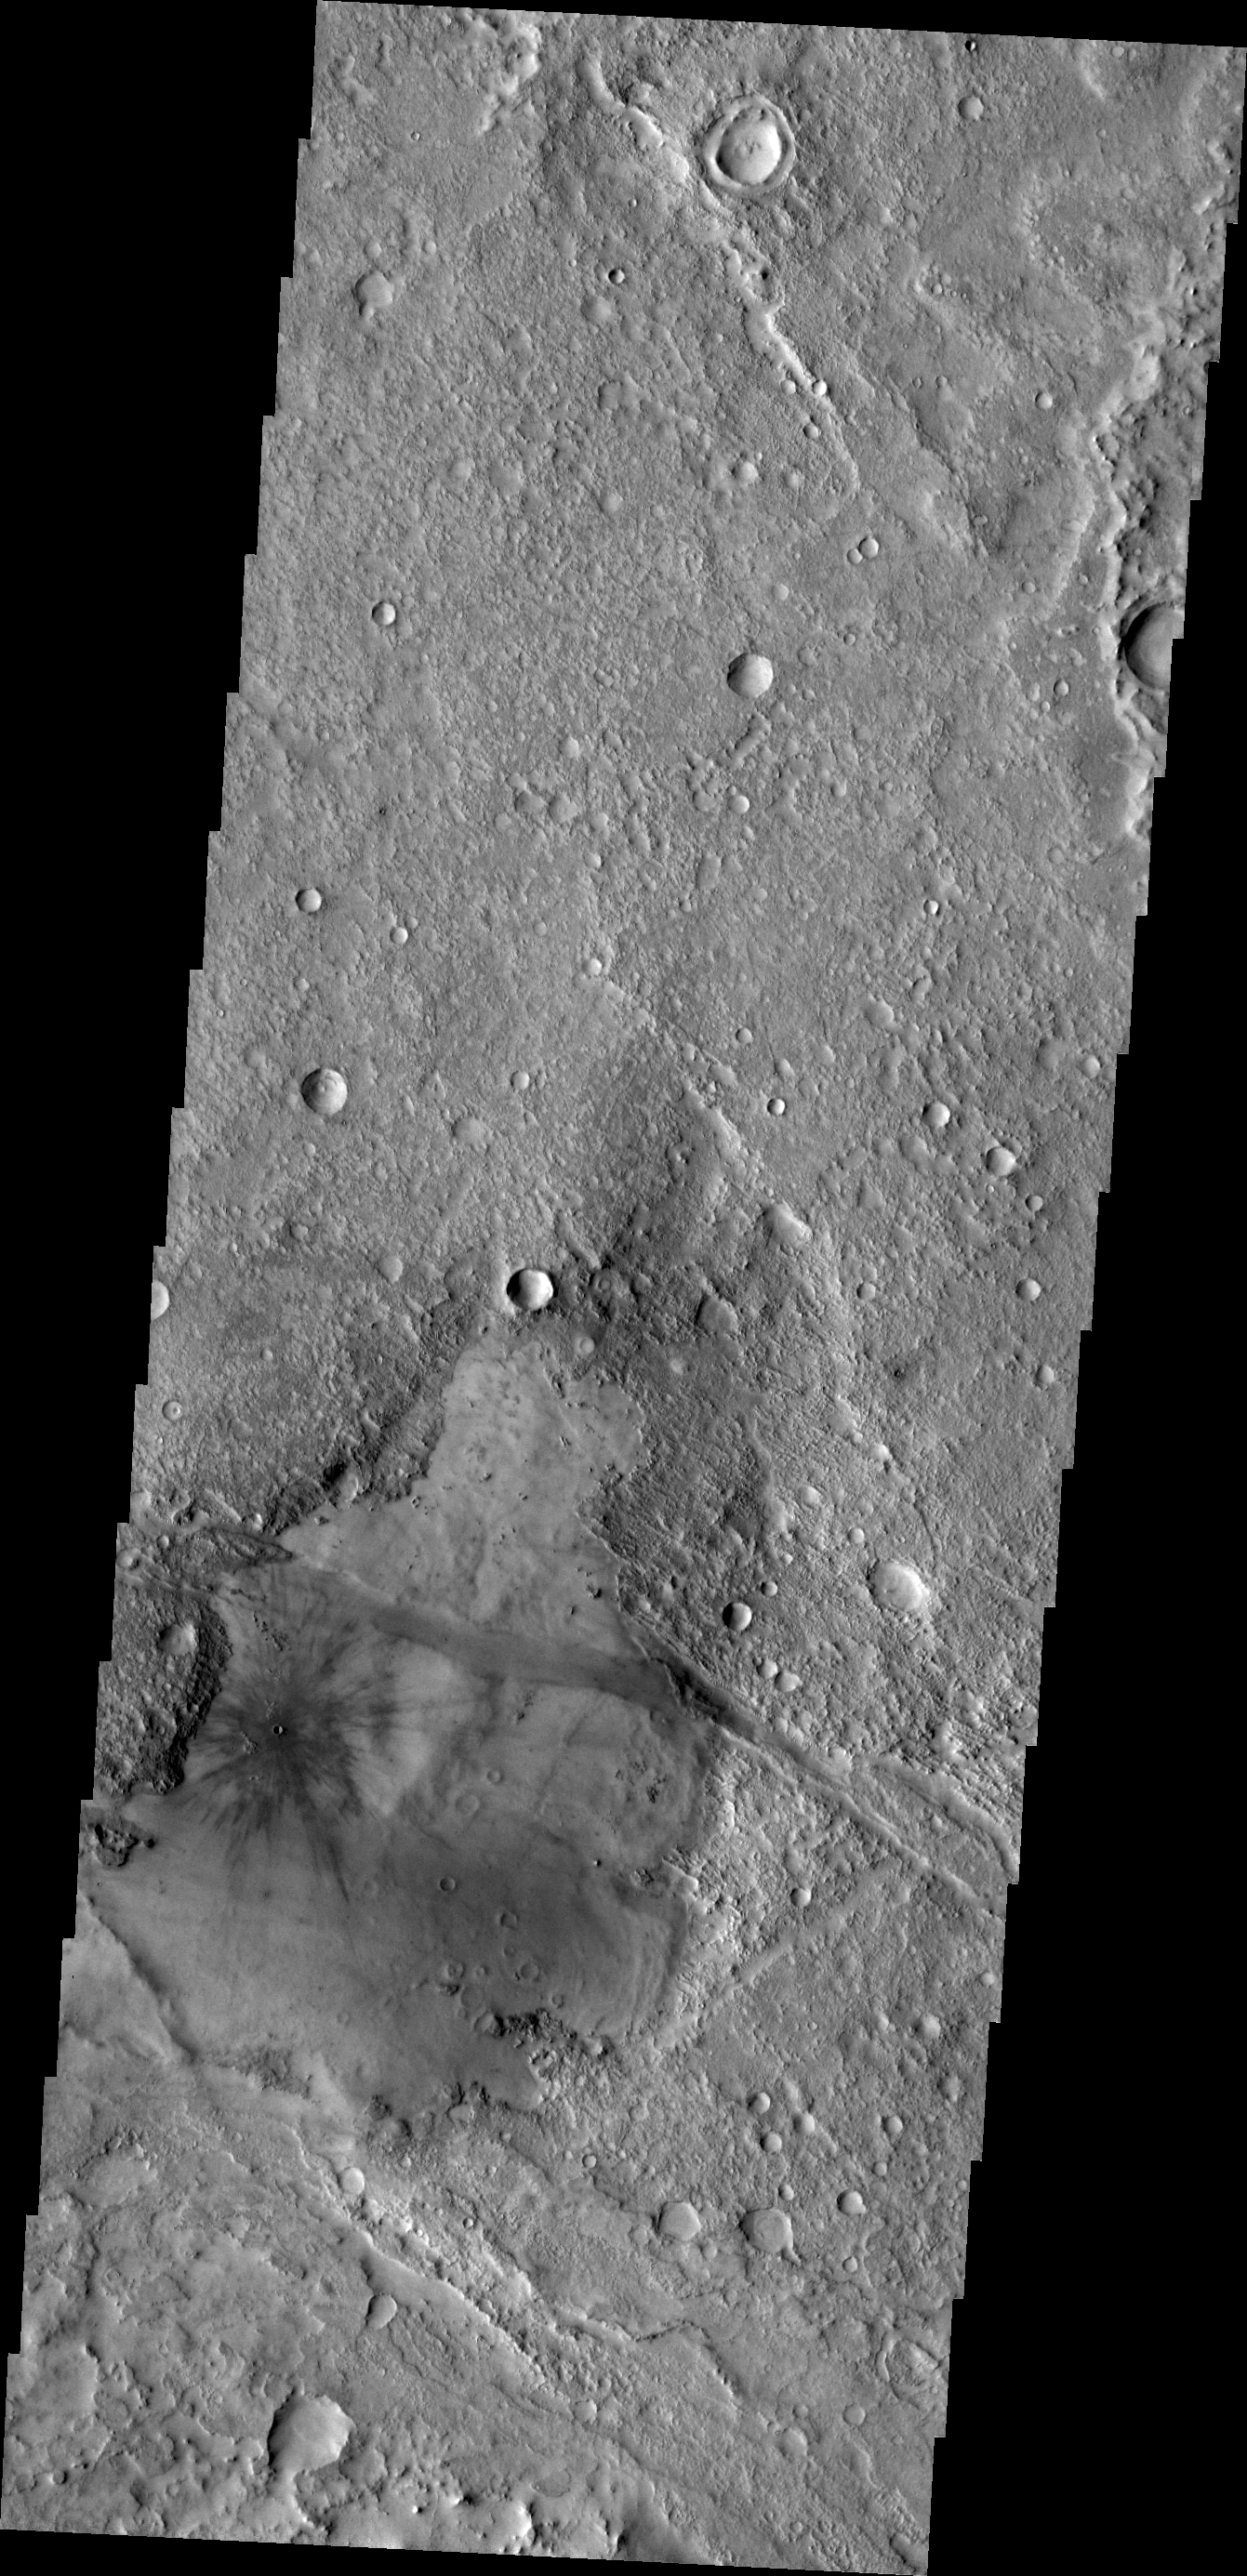

Young Crater

This VIS image shows a young crater. The dark radial “spokes” are created by the explosive blast of the impact event. These “spokes” are very thin and are easily covered by dust depositing from the atmosphere. With time, only the thick ejecta near the rim of the crater will be visible, and the dark “spokes” will “disappear.”

Credit: NASA/JPL/ASU